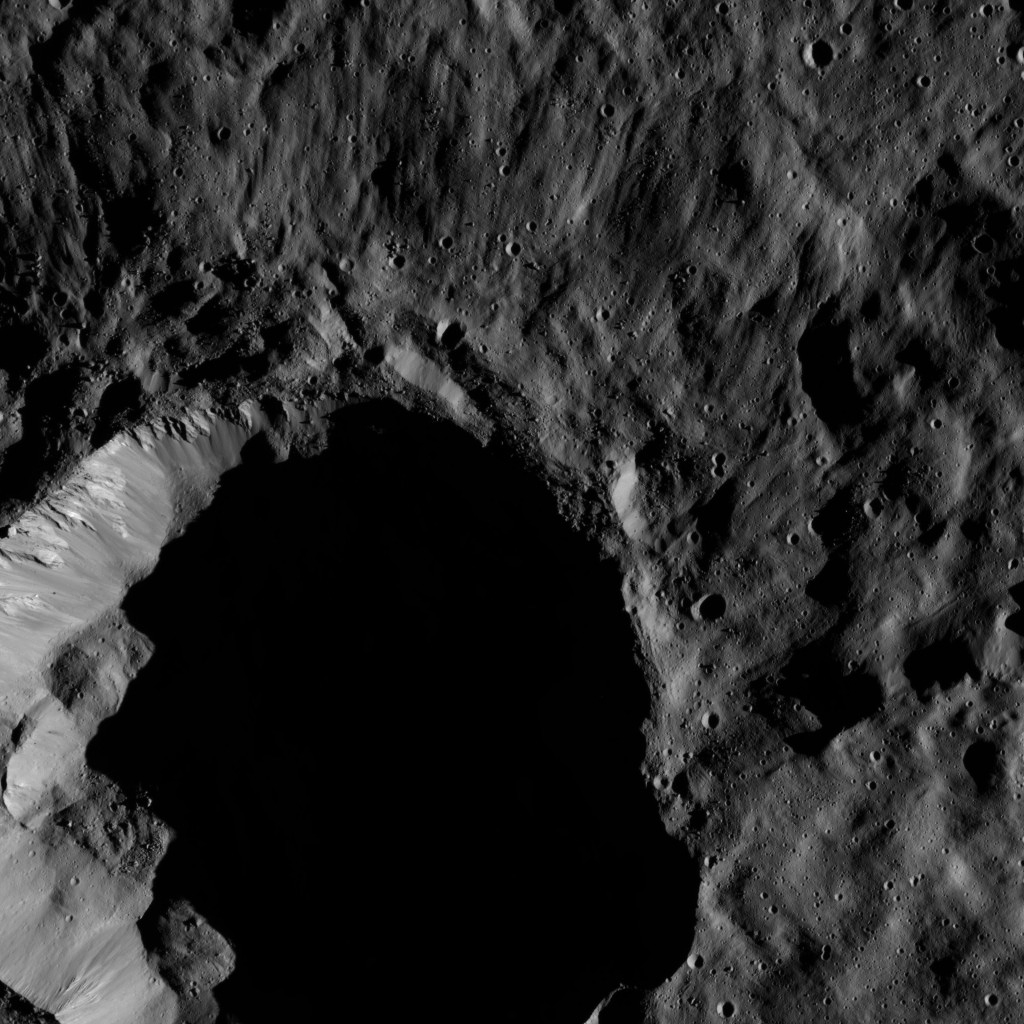

Dawn LAMO Image 54

This view from NASA’s Dawn spacecraft shows a moderate-sized impact feature that is imprinted upon the southern rim of Mondamin Crater. Shadows created by the low angle of solar illumination in this scene make visible rays of ejected material that spread radially outward from the crater. Boulders of various sizes can be seen around the crater’s rim and on the sunlit part of its floor.

Dawn took this image on Feb. 7, 2016, from its low-altitude mapping orbit, at a distance of about 240 miles (385 kilometers) from the surface. The image resolution is 120 feet (35 meters) per pixel.

Dawn’s mission is managed by JPL for NASA’s Science Mission Directorate in Washington. Dawn is a project of the directorate’s Discovery Program, managed by NASA’s Marshall Space Flight Center in Huntsville, Alabama. UCLA is responsible for overall Dawn mission science. Orbital ATK, Inc., in Dulles, Virginia, designed and built the spacecraft. The German Aerospace Center, the Max Planck Institute for Solar System Research, the Italian Space Agency and the Italian National Astrophysical Institute are international partners on the mission team.

Credit: NASA/JPL-Caltech/UCLA/MPS/DLR/IDA